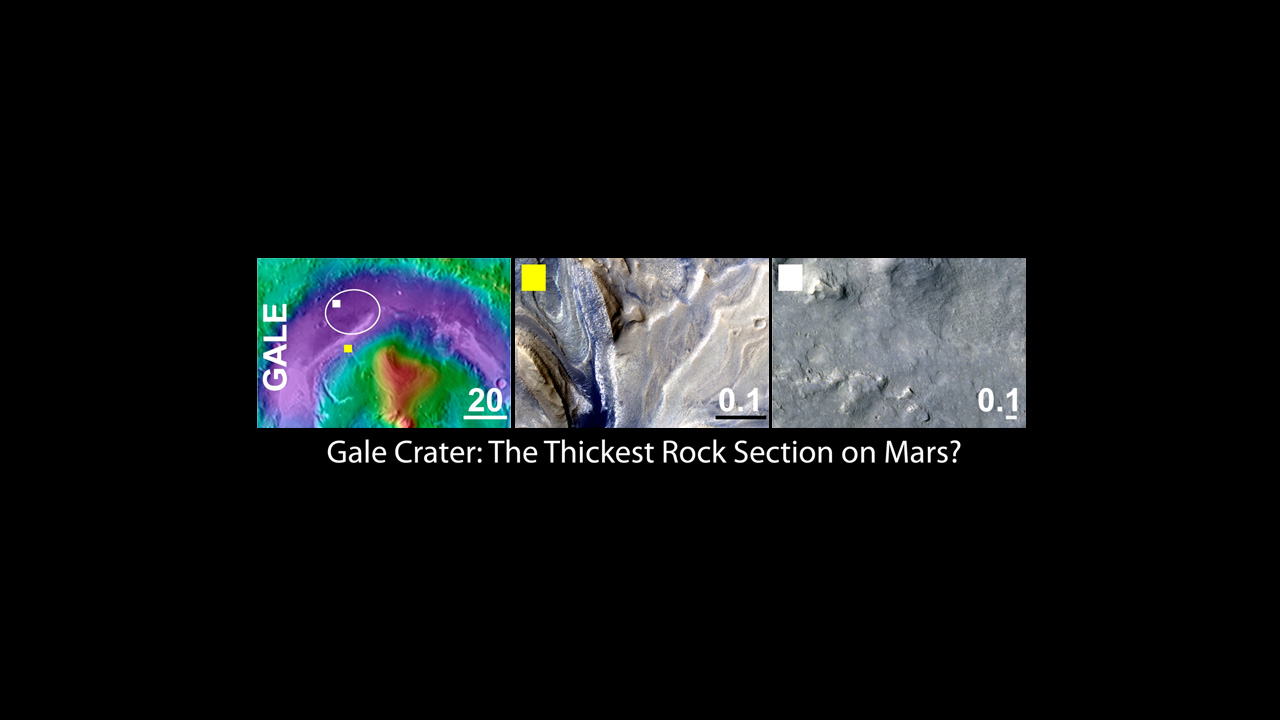

Gale Crater, the Selected Landing Site for Curiosity

An area inside Gale crater was selected as the landing site for NASA’s Mars Science Laboratory mission. The landing of the mission’s rover, Curiosity, will occur on an alluvial fan near the northern wall of the crater, and the rover will traverse to a thick stack of layered rocks to the south.

The left panel shows the regional context of the Gale target landing ellipse with colors representing the elevation of the surface features (purple lowest and red highest). The yellow box indicates the location of the feature shown in the center panel. The white box indicates the location of the feature shown in the right panel. The scale bars in each panel indicate distance in kilometers.

The middle panel shows an example of a high priority science target for exploration near the ellipse, and the right column shows science targets within the ellipse. Gale and each of the three other finalist landing sites display a variety of very interesting targets for exploration within and outside of the proposed landing ellipse.

The images in the middle and right panels are from the High Resolution Imaging Science Experiment camera on NASA’s Mars Reconnaissance Orbiter. The University of Arizona, Tucson, operates the High Resolution Science Imaging Experiment. NASA’s Jet Propulsion Laboratory, Pasadena, Calif., manages the Mars Science Laboratory and Mars Reconnaissance Orbiter missions for NASA’s Science Mission Directorate.

Credit: NASA/JPL-Caltech/UA